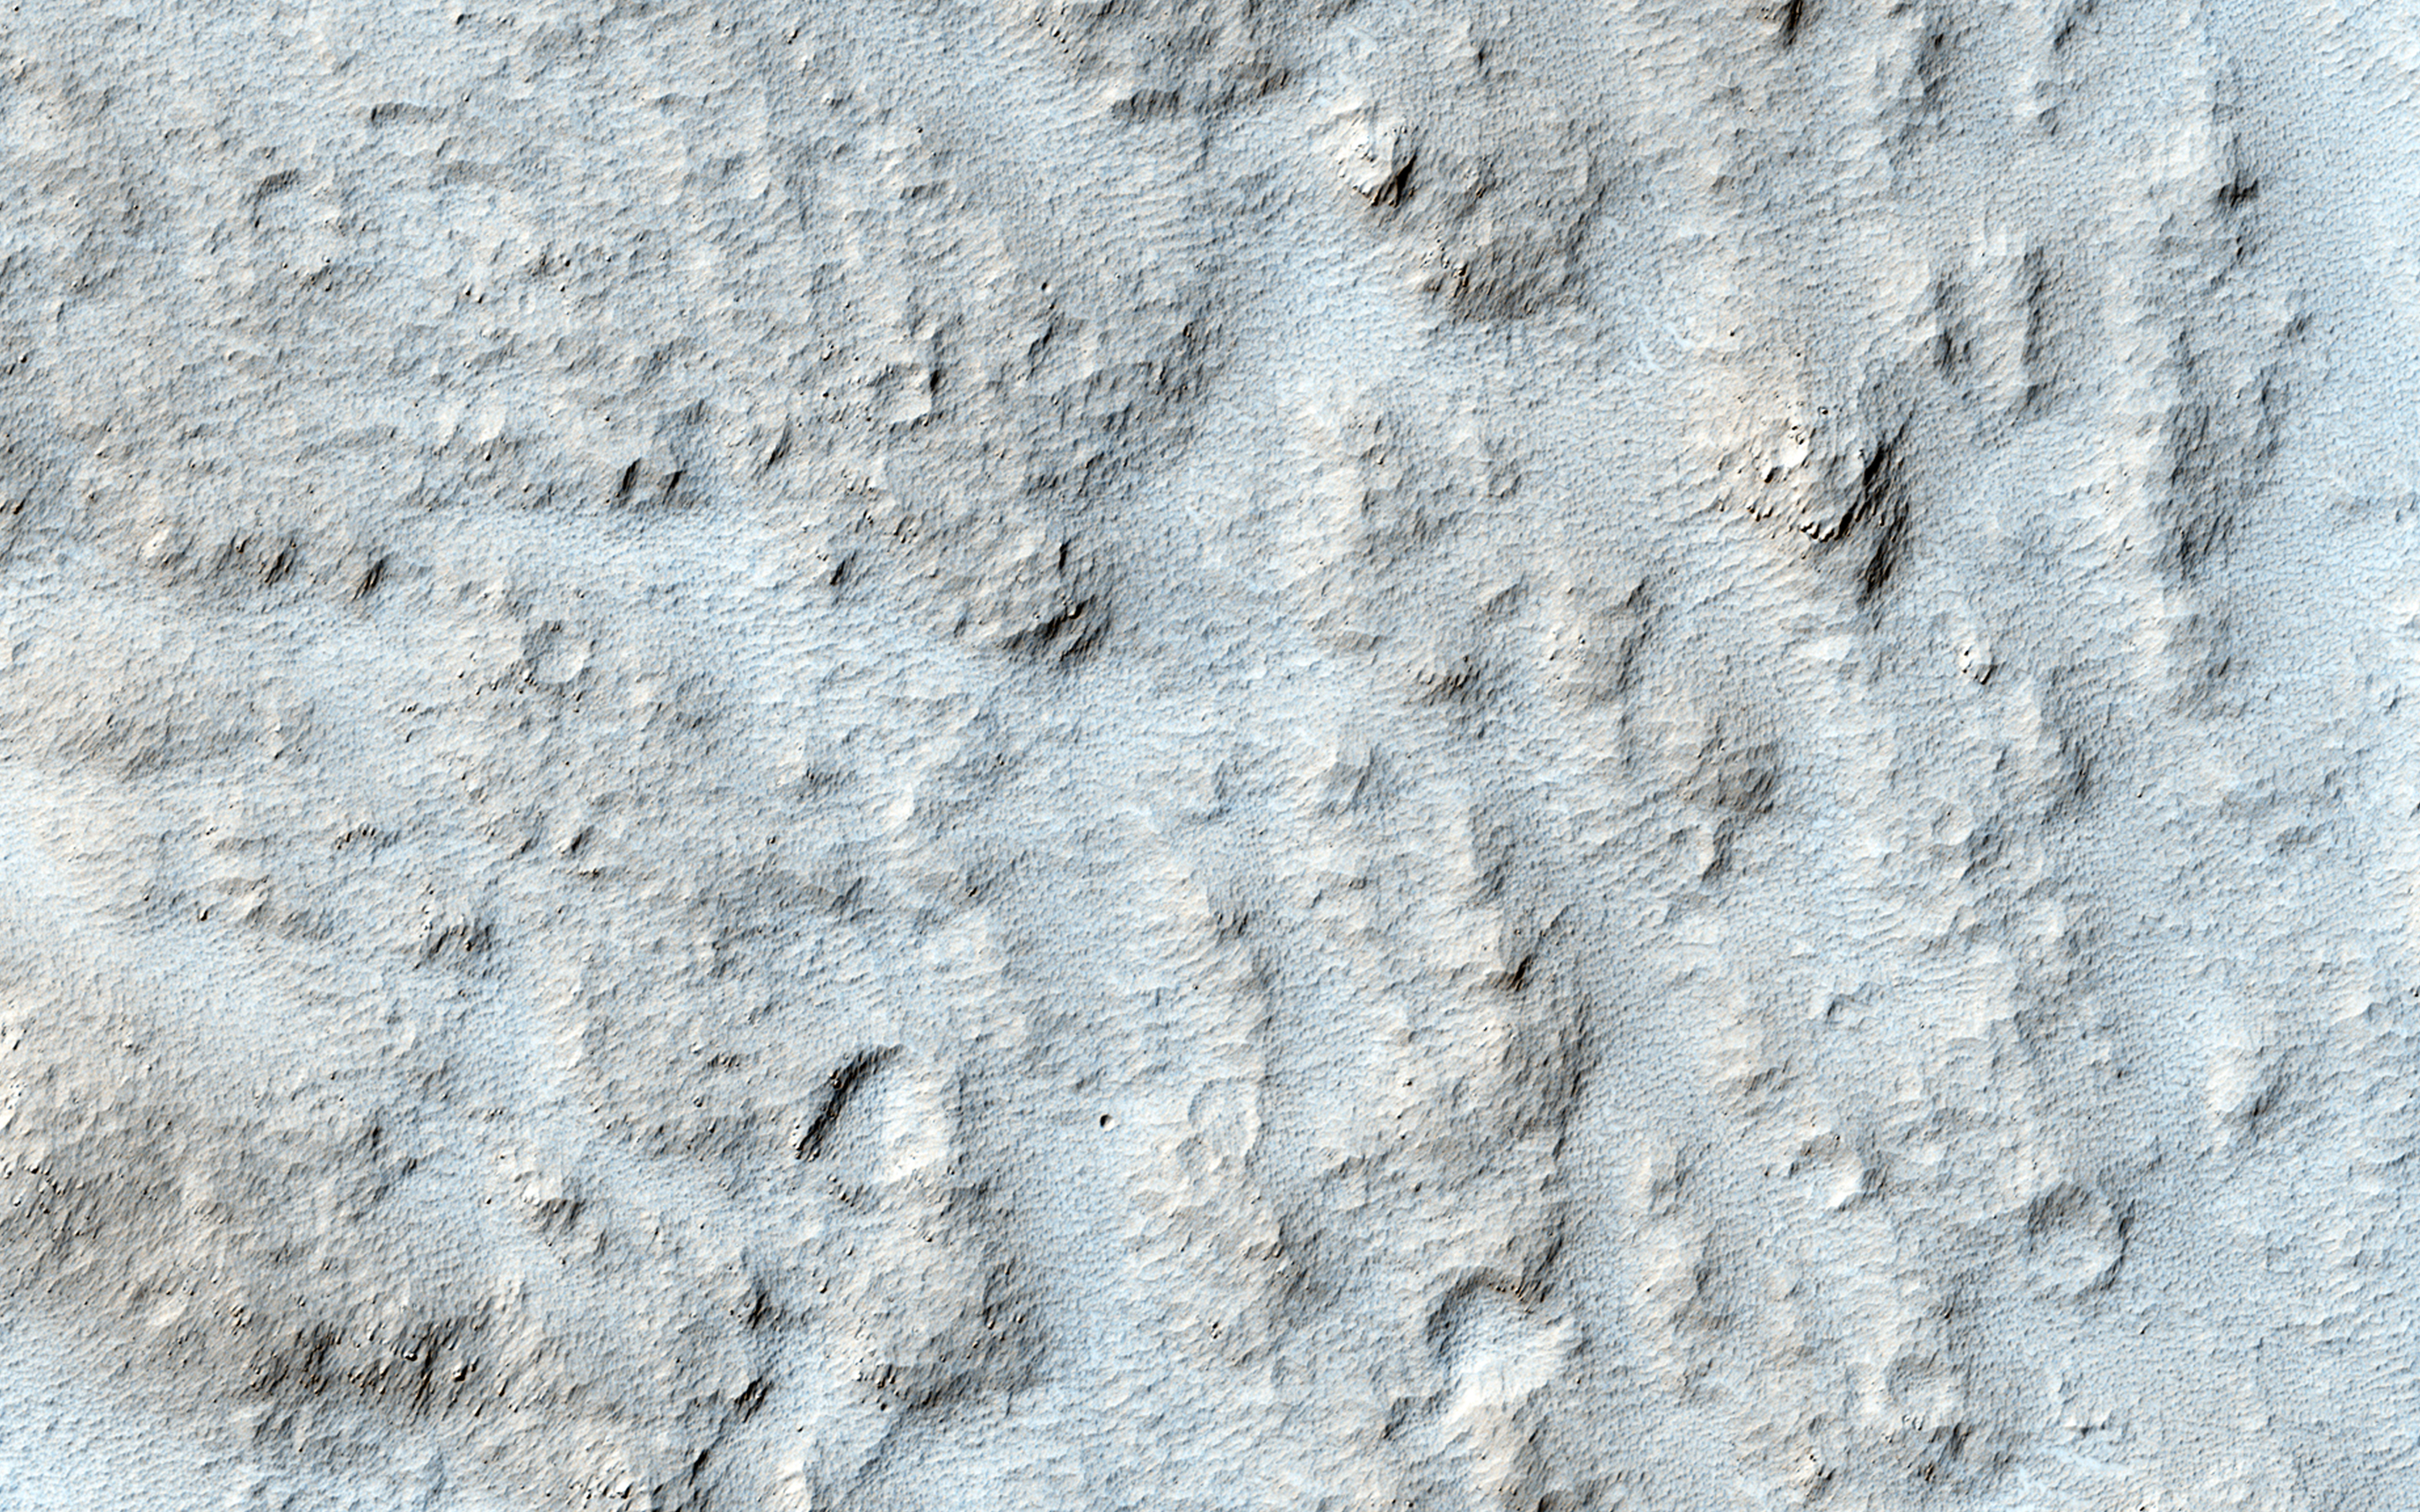

Enigmatic Channels on the Floor of Mangala Valles

This particular area, called Mangala Valles and located near the Tharsis region, may be an example of the action of liquid water in the ancient Martian past.

It’s possible that the wide and short channels visible here may have formed by the motion of groundwater, similar to way channels like these form on Earth.

HiRISE is one of six instruments on NASA’s Mars Reconnaissance Orbiter. The University of Arizona, Tucson, operates the orbiter’s HiRISE camera, which was built by Ball Aerospace & Technologies Corp., Boulder, Colo. NASA’s Jet Propulsion Laboratory, a division of the California Institute of Technology in Pasadena, manages the Mars Reconnaissance Orbiter Project for the NASA Science Mission Directorate, Washington.

Credit: NASA/JPL-Caltech/Univ. of Arizona